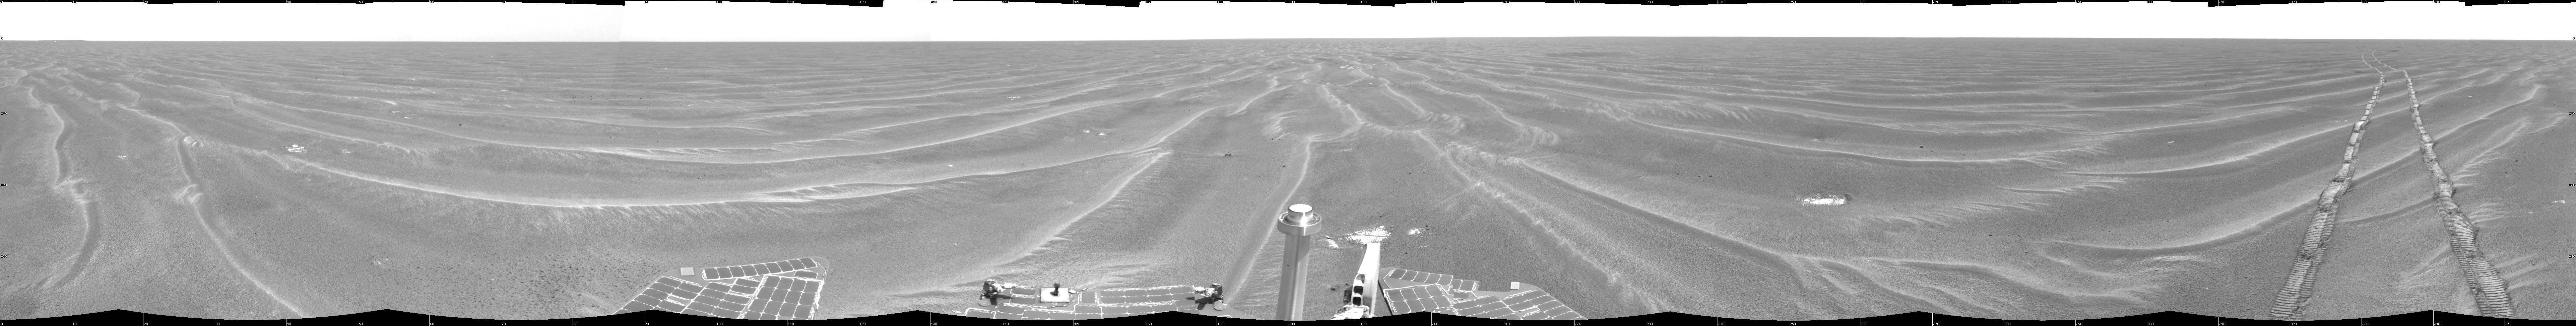

Opportunity View on Sol 397

NASA’s Mars Exploration Rover Opportunity used its navigation camera to take the images combined into this 360-degree view of the rover’s surroundings on the 397th martian day, or sol, of its surface mission (March 6, 2005). Opportunity had completed a drive of 124 meters (407 feet) across the rippled flatland of the Meridiani Planum region on the previous sol, but did not drive on this sol. This location is catalogued as Opportunity’s site 48. The view is presented here as a cylindrical projection with geometric and brightness seam correction.

Credit: NASA/JPL